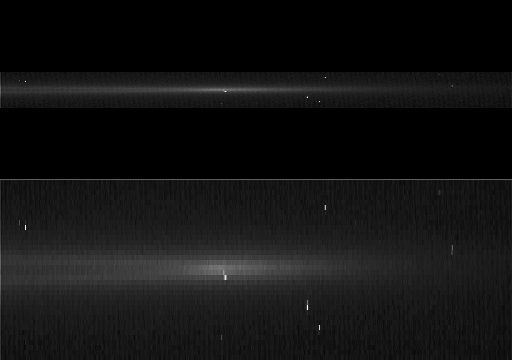

Persistent Arc

This movie shows a bright arc of material flashing around the edge of Saturn’s G ring, a tenuous ring outside the main ring system.

The arc is the same feature identified in images of the G ring taken in May 2005 (see PIA07718). Scientists have seen the arc a handful of times over the past year, and it always appears to be a few times brighter than the rest of the ring and very tightly confined to a narrow strip along the inside edge of the G ring.

Imaging team members believe that this feature is long-lived and may be held together by resonant interactions with the moon Mimas of the type that corral similar ring arcs around Neptune.

The movie consists of 15 frames acquired every half hour over a period of seven-and-a-half hours. The version in the lower panel is vertically stretched by a factor of five to make the arc easier to see.

The clear-filter images in this movie sequence were acquired by the Cassini spacecraft narrow-angle camera on April 25, 2006, at a distance of 2 million kilometers (1.2 million miles) from Saturn. The image scale on the sky at the distance of Saturn is about 24 kilometers (15 miles) per pixel.

The Cassini-Huygens mission is a cooperative project of NASA, the European Space Agency and the Italian Space Agency. The Jet Propulsion Laboratory, a division of the California Institute of Technology in Pasadena, manages the mission for NASA’s Science Mission Directorate, Washington, D.C. The Cassini orbiter and its two onboard cameras were designed, developed and assembled at JPL. The imaging operations center is based at the Space Science Institute in Boulder, Colo.

Credit: NASA/JPL/Space Science Institute